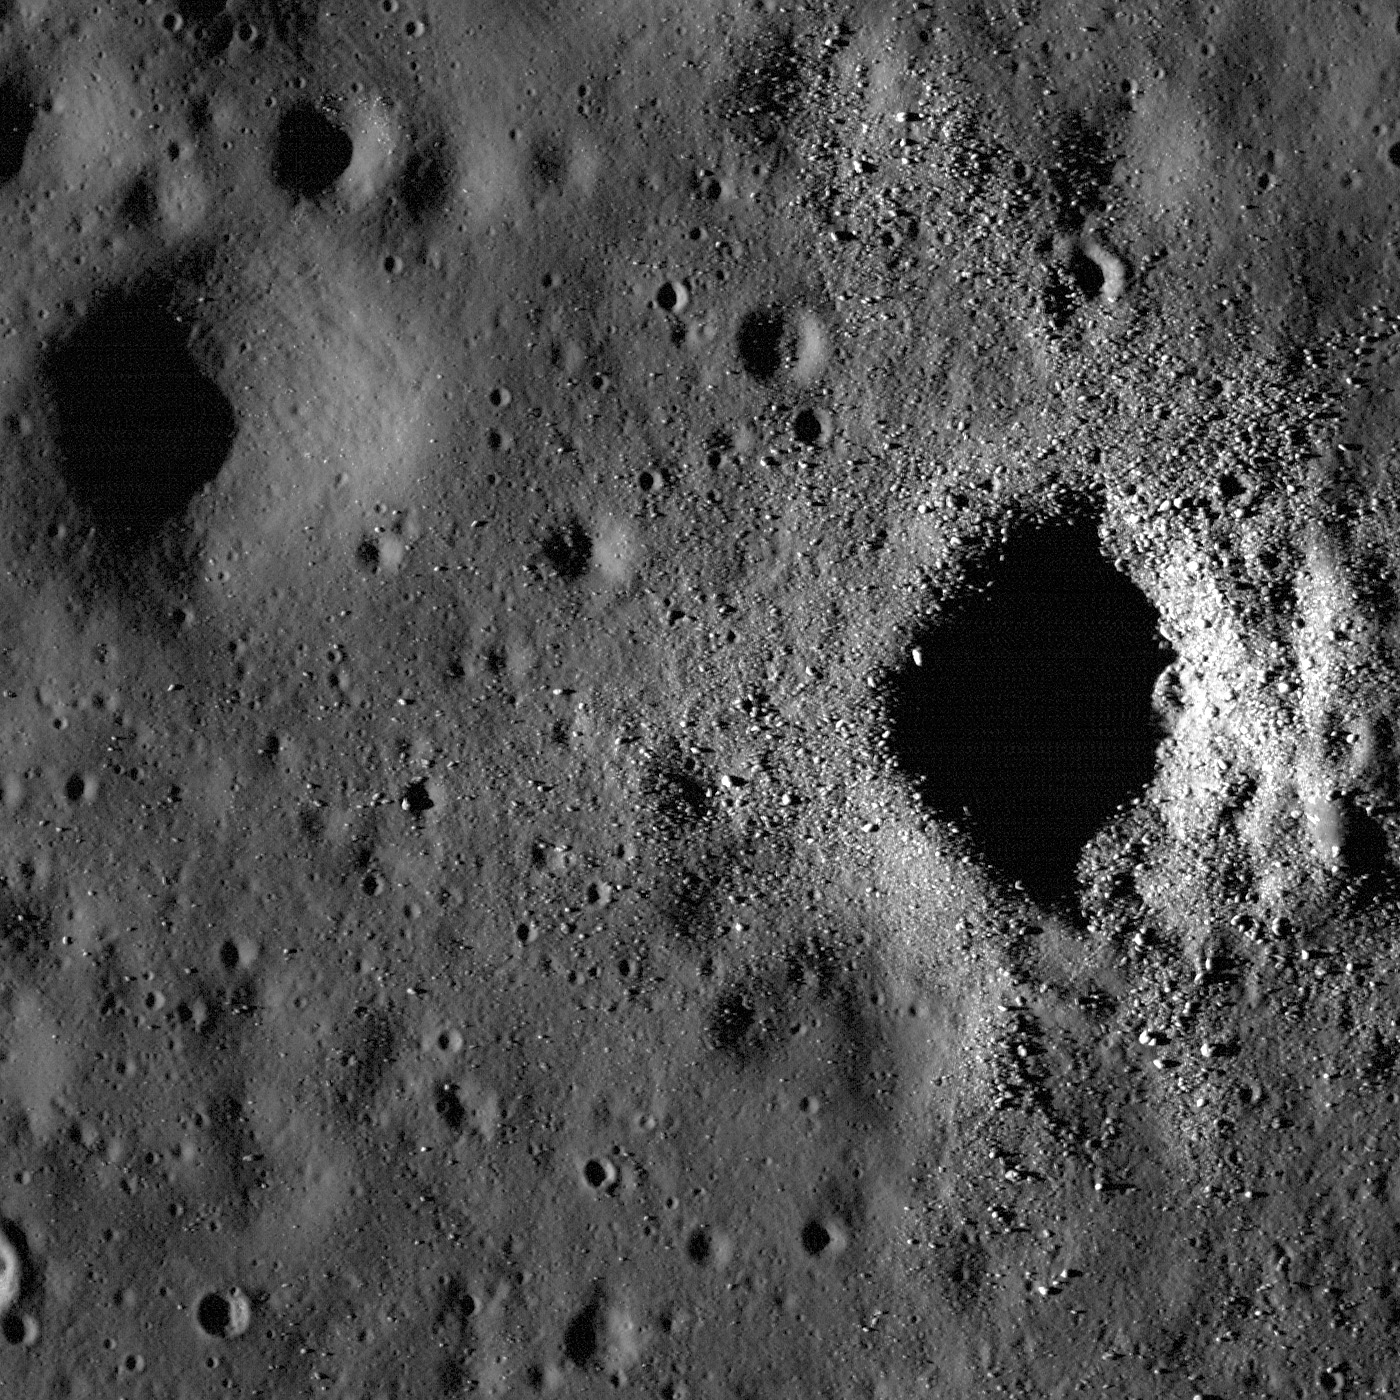

Fresh Crater on Oceanus Procellarum

Fresh and degraded craters in Oceanus Procellarum, near the crater Flamsteed P. Illumination is from left side of the image, incidence angle is 78°, width is 1400 meters.

This image is a great example of typical young and old craters. The crater on the right with lots of boulders spreading out of the cavity is a young, fresh crater. The crater to the left has a smoother surface without recognizable boulders, and has an overall subdued or degraded shape. They are about the same size and both formed in mare basalt. The older example likely had a similar morphology when it formed originally.

Astronomical numbers of small impacts over time are believed to be the main factor breaking boulders into small pieces and smoothing the surface (think of this process as cosmic sand blasting). If you are very patient, visit the crater on the right in about a billion or two years and you will see it looking similar to the degraded crater on the left. Be careful though — when you show up the crater on the left may no longer be around.

Context view of today’s Featured Image. Blue box indicates the NAC frame, and white arrow points out the location of the two craters. Image center is 2.47° S, 314.26° E. LROC WAC mosaic, 100 m/pixel
NASA’s Goddard Space Flight Center built and manages the mission for the Exploration Systems Mission Directorate at NASA Headquarters in Washington. The Lunar Reconnaissance Orbiter Camera was designed to acquire data for landing site certification and to conduct polar illumination studies and global mapping. Operated by Arizona State University, LROC consists of a pair of narrow-angle cameras (NAC) and a single wide-angle camera (WAC). The mission is expected to return over 70 terabytes of image data.

Credit: NASA/GSFC/Arizona State University